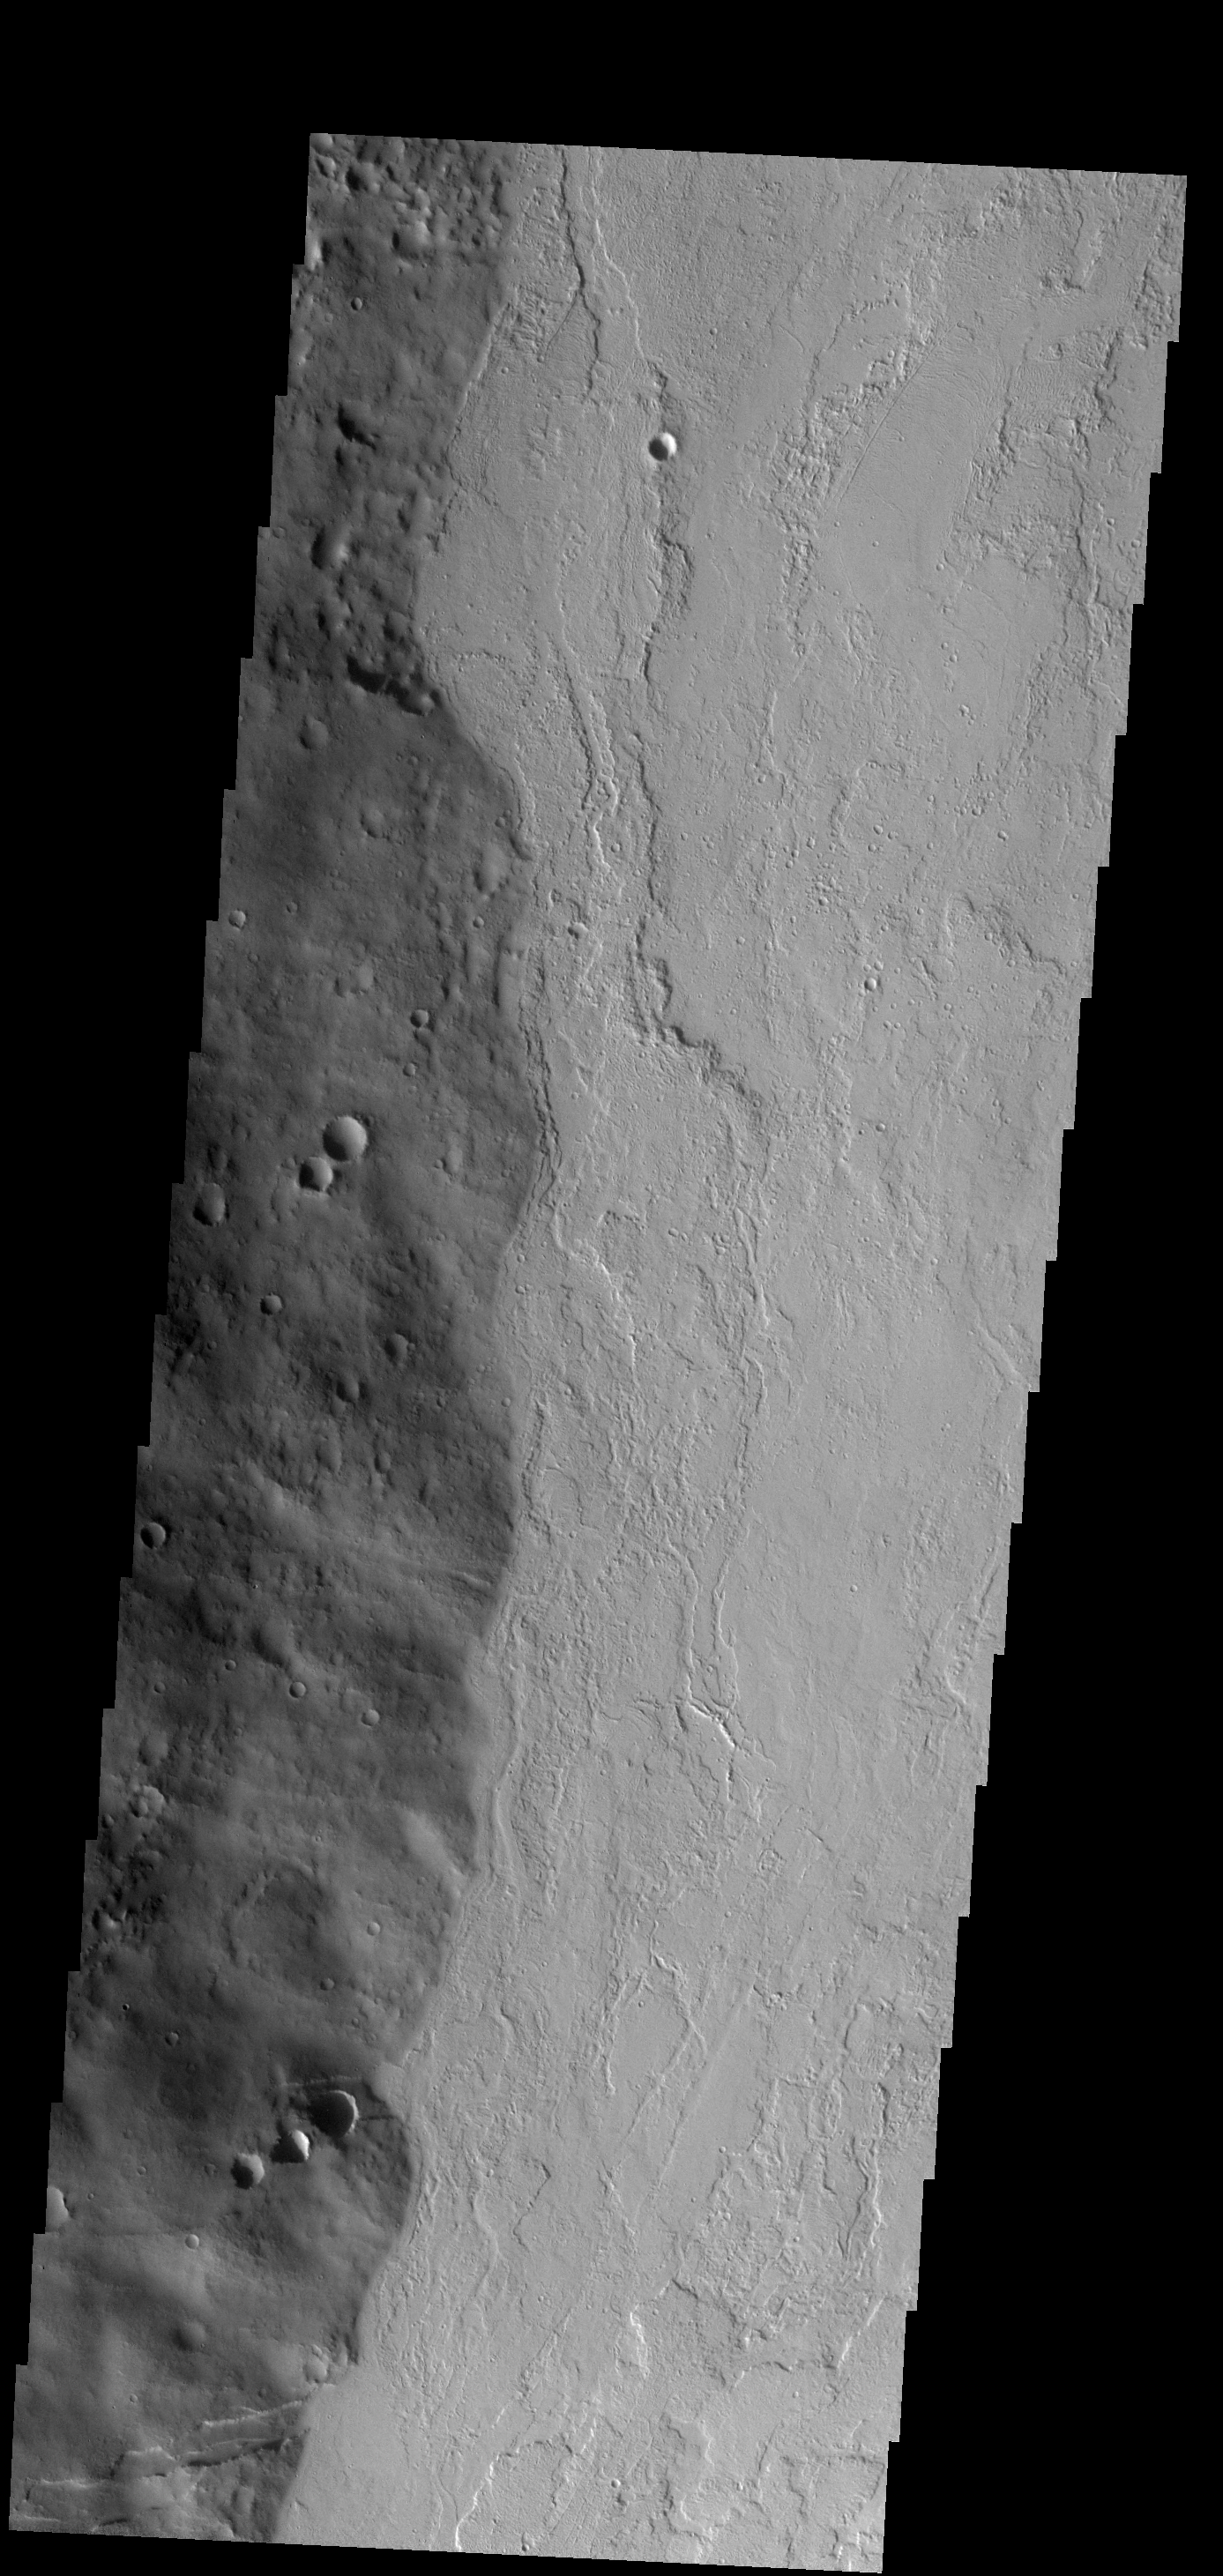

Tharsis Tholus

The eastern margin of Tharsis Tholus is visible on the left side of this image.

Image information: VIS instrument. Latitude 12.8N, Longitude 270.3E. 18 meter/pixel resolution.

Note: this THEMIS visual image has not been radiometrically nor geometrically calibrated for this preliminary release. An empirical correction has been performed to remove instrumental effects. A linear shift has been applied in the cross-track and down-track direction to approximate spacecraft and planetary motion. Fully calibrated and geometrically projected images will be released through the Planetary Data System in accordance with Project policies at a later time.

NASA’s Jet Propulsion Laboratory manages the 2001 Mars Odyssey mission for NASA’s Office of Space Science, Washington, D.C. The Thermal Emission Imaging System (THEMIS) was developed by Arizona State University, Tempe, in collaboration with Raytheon Santa Barbara Remote Sensing. The THEMIS investigation is led by Dr. Philip Christensen at Arizona State University. Lockheed Martin Astronautics, Denver, is the prime contractor for the Odyssey project, and developed and built the orbiter. Mission operations are conducted jointly from Lockheed Martin and from JPL, a division of the California Institute of Technology in Pasadena.

Credit: NASA/JPL/ASU